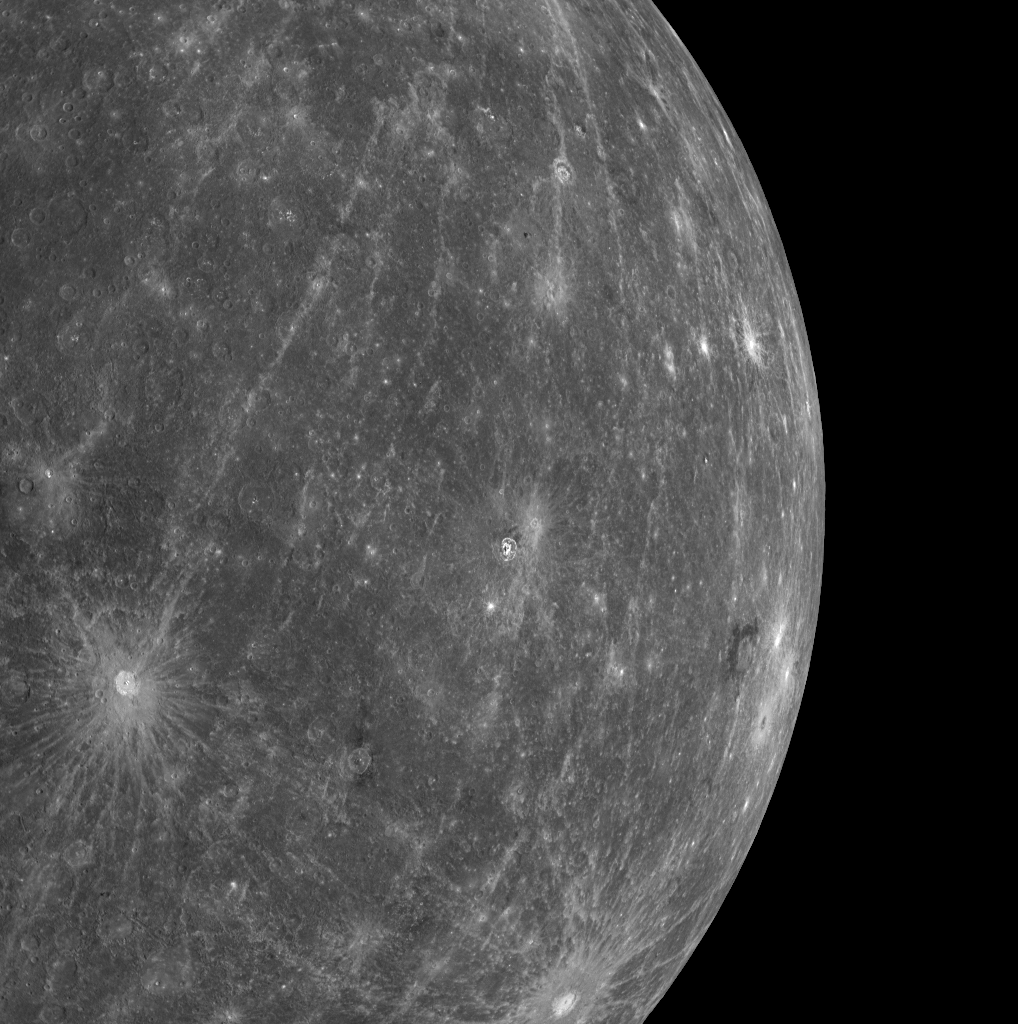

What a Difference a Week Can Make

One week ago, no spacecraft had ever seen the majority of the surface visible in this image. Today, one week after MESSENGER’s successful second Mercury flyby, about 95% of Mercury’s surface has been viewed by spacecraft, resulting in nearly global spacecraft imaging coverage of Mercury’s surface for the first time. This WAC image is just one of 99 in a set of 3 columns by 3 rows by 11 color filters that is being combined into a color mosaic of the departing planet. Kuiper crater (PIA11355), with its bright ejecta rays, is visible on the left edge of the image and was seen by Mariner 10, but most of the terrain east of Kuiper was not. A newly imaged crater with an unusual halo of dark material (PIA11357) is visible at about the same latitude but toward Mercury’s limb. The long, bright rays that can be seen extending across the surface emanate from a crater just north of this image (PIA11356).

Date Acquired: October 6, 2008
Image Mission Elapsed Time (MET): 131772818
Instrument: Wide Angle Camera (WAC) of the Mercury Dual Imaging System (MDIS)
WAC Filter: 1 (700 nanometers)
Resolution: 2.6 kilometers/pixel (1.6 miles/pixel)
Scale: The left side of the image is about 2,700 kilometers tall (1,700 miles)
Spacecraft Altitude: 15,000 kilometers (9,300 miles)

These images are from MESSENGER, a NASA Discovery mission to conduct the first orbital study of the innermost planet, Mercury. For information regarding the use of images, see the MESSENGER image use policy.

Credit: NASA/Johns Hopkins University Applied Physics Laboratory/Carnegie Institution of Washington